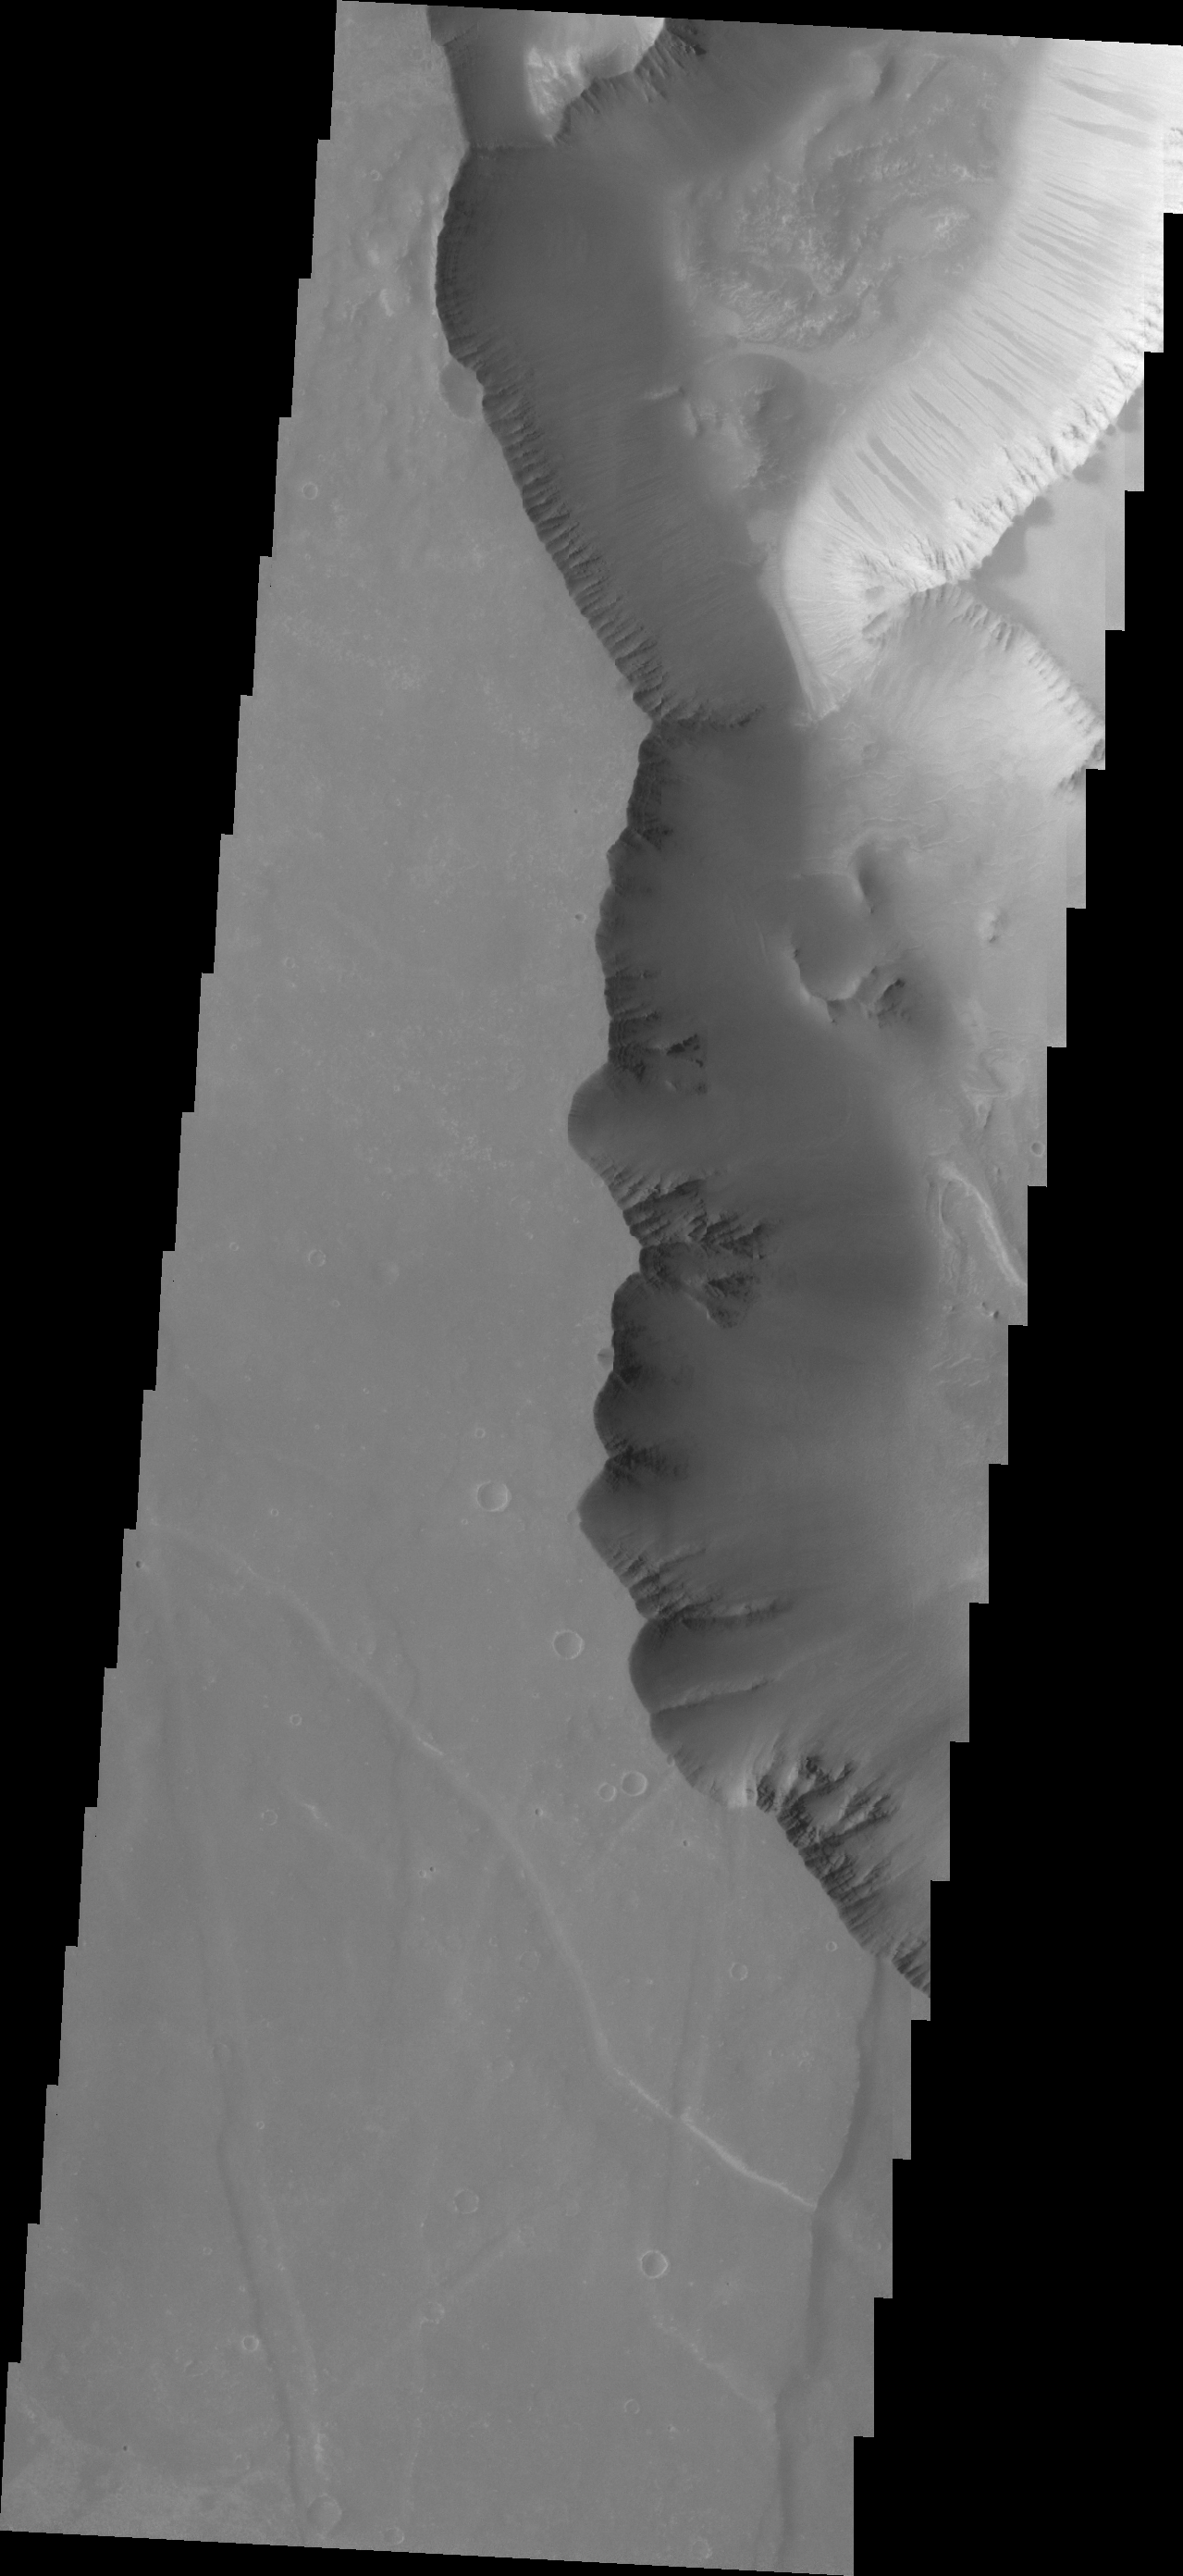

V43109001

Dark slope streaks are a common feature in Noctis Labyrinthus.

Credit: NASA/JPL/ASU